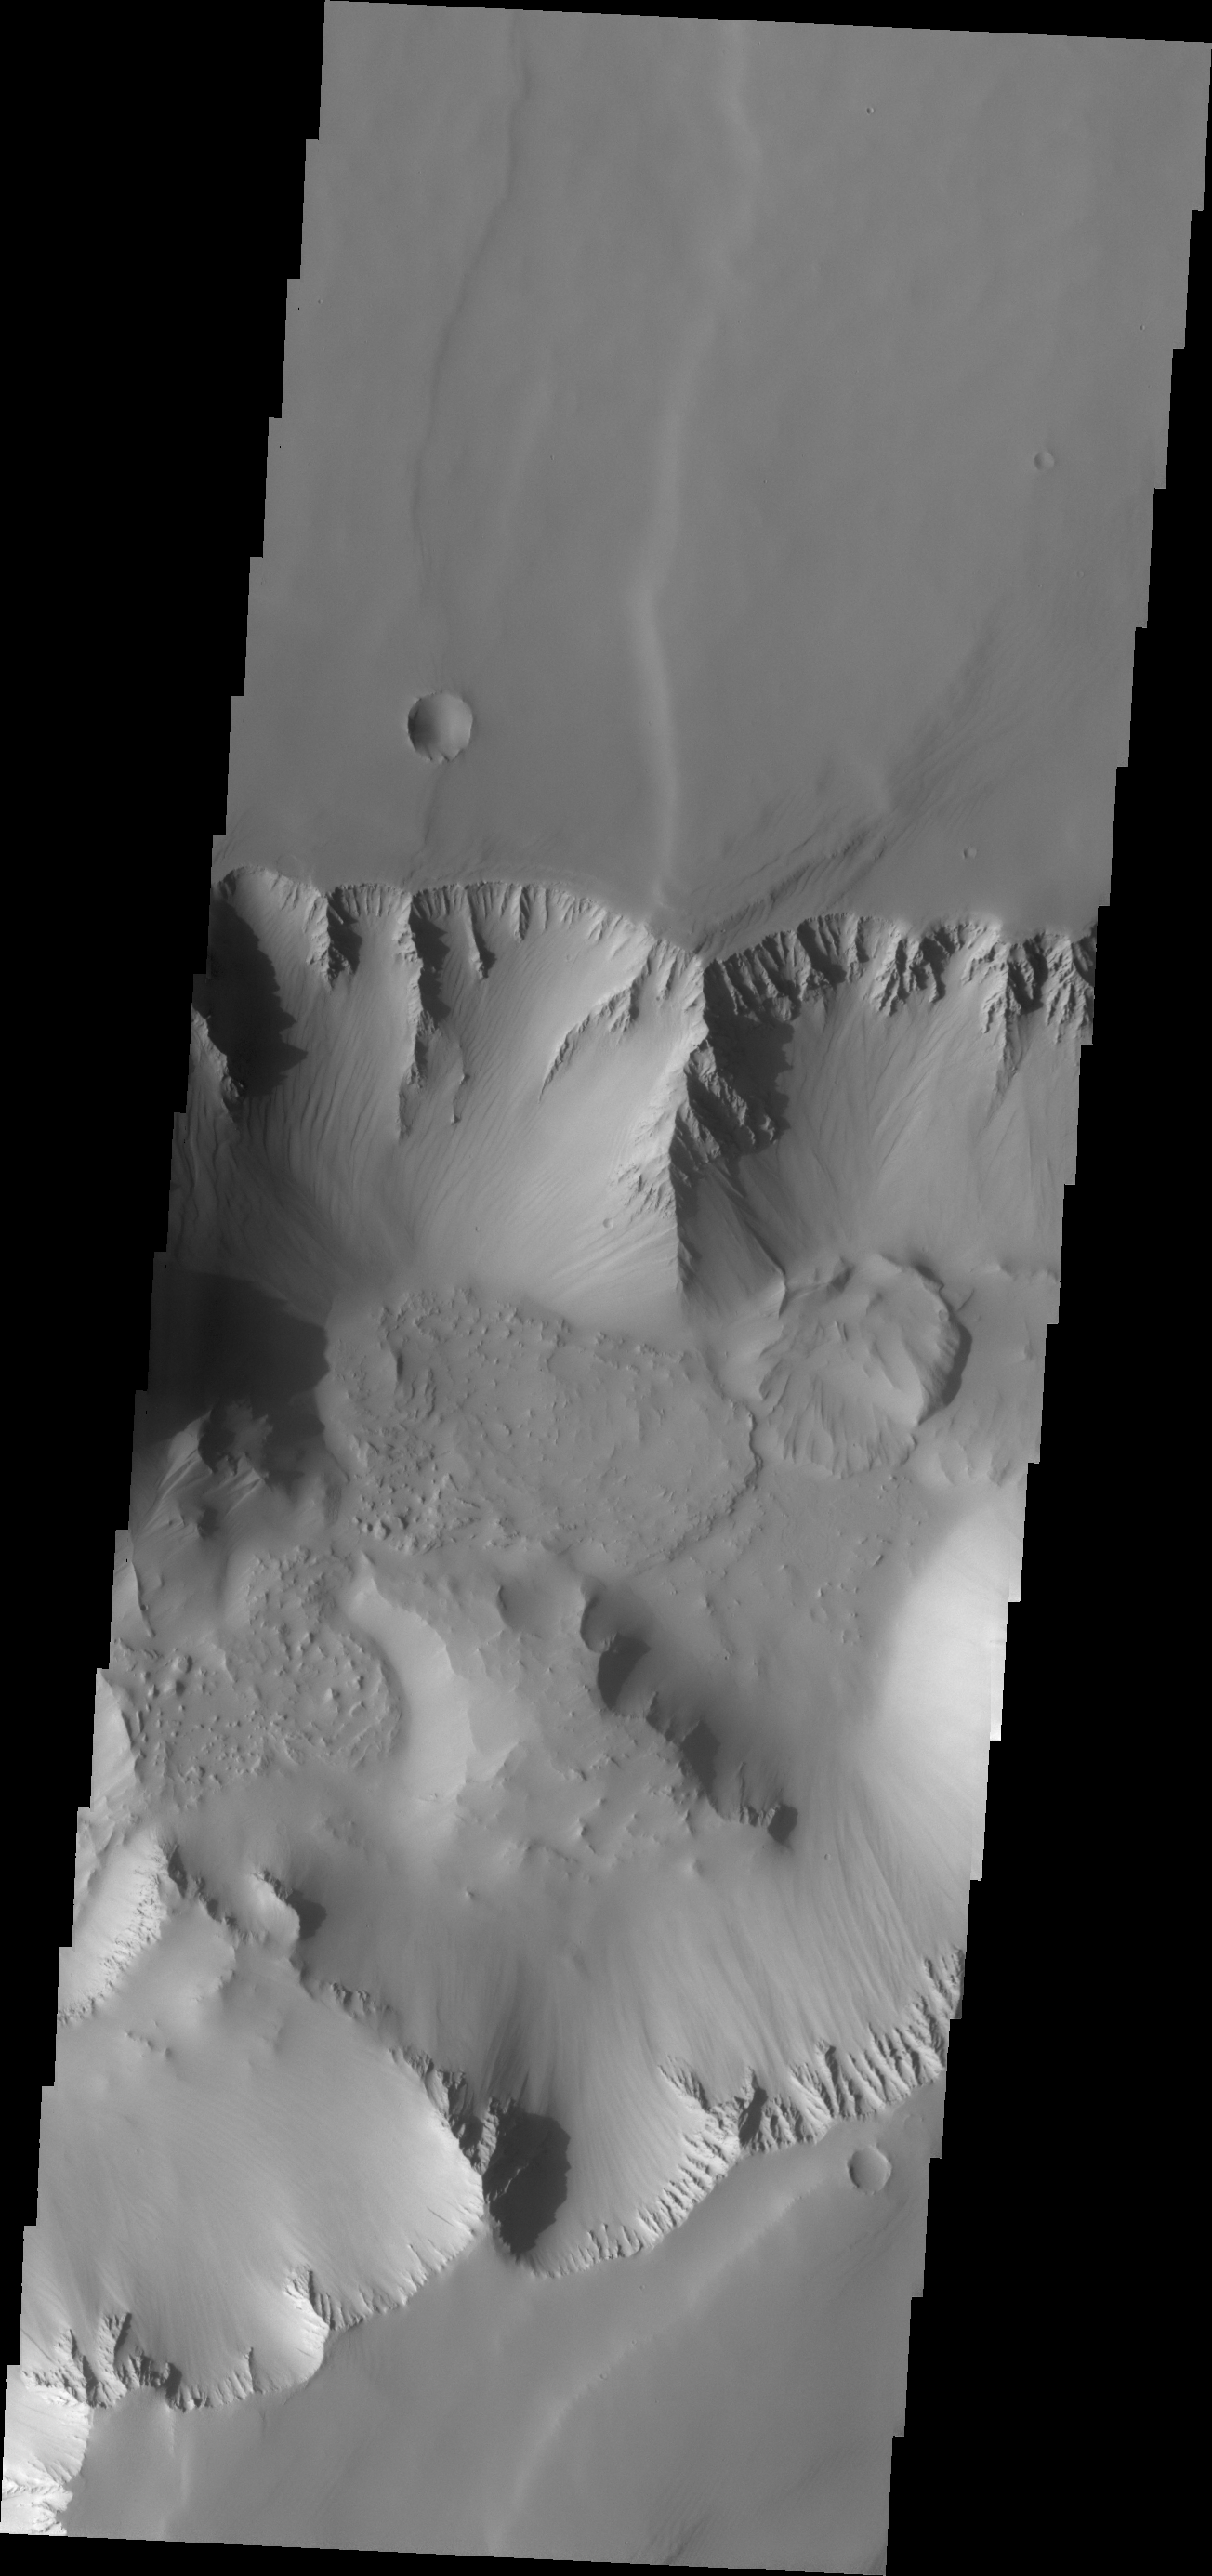

Noctis Labyrinthus

Located at the westernmost end of Valles Marineris is the complexly fractured region called Noctis Labyrinthus. The canyon systems in Noctis Labyrinthus do not reach the depths of the chasma of Valles Marineris.

Credit: NASA/JPL/ASU